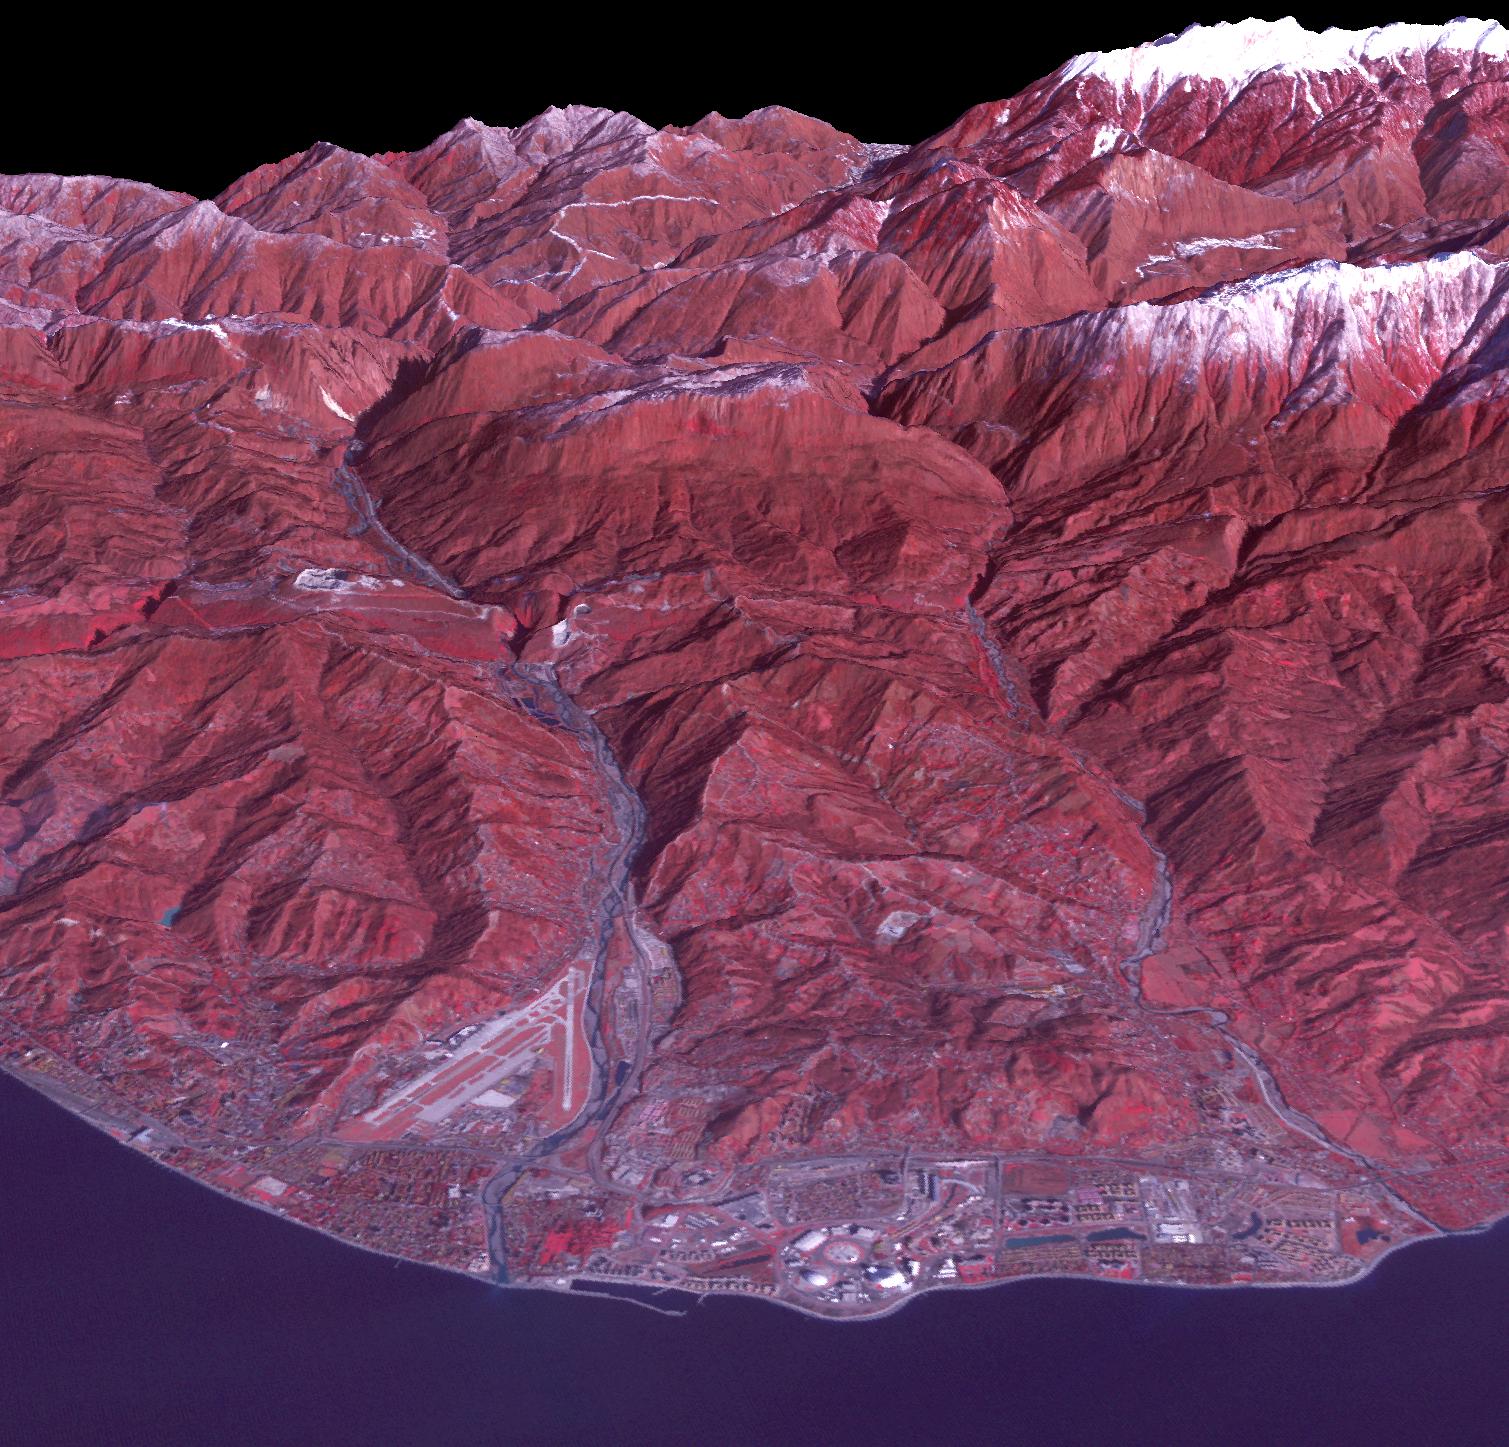

Sochi, Russia 2014

Sochi, Russia Winter Olympic Sites (Coastal Cluster) The Black Sea resort of Sochi, Russia, is the warmest city ever to host the Winter Olympic Games, which open on Feb. 7, 2014, and run through Feb. 23. This north-looking image, acquired on Jan. 4, 2014, by the Advanced Spaceborne Thermal Emission and Reflection Radiometer (ASTER) instrument on NASA's Terra spacecraft, shows the Sochi Olympic Park Coastal Cluster -- the circular area on the shoreline in the bottom center of the image -- which was built for Olympic indoor sports. Even curling has its own arena alongside multiple arenas for hockey and skating. The Olympic alpine events will take place at the Mountain Cluster, located in a snow-capped valley at the top right of the image. Sochi itself, a city of about 400,000, is not visible in the picture. It's farther west (left) along the coast, past the airport at bottom left. In the image, red indicates vegetation, white is snow, buildings are gray and the ocean is dark blue. The area imaged is about 15 miles (24 kilometers) from west to east (left to right) at the coastline and 25 miles (41 kilometers) from front to back. Height is exaggerated 1.5 times. The image was created from the ASTER visible and near-infrared bands, draped over ASTER-derived digital elevation data. With its 14 spectral bands from the visible to the thermal infrared wavelength region and its high spatial resolution of 15 to 90 meters (about 50 to 300 feet), ASTER images Earth to map and monitor the changing surface of our planet. ASTER is one of five Earth-observing instruments launched Dec. 18, 1999, on Terra. The instrument was built by Japan's Ministry of Economy, Trade and Industry. A joint U.S./Japan science team is responsible for validation and calibration of the instrument and data products. The broad spectral coverage and high spectral resolution of ASTER provides scientists in numerous disciplines with critical information for surface mapping and monitoring of dynamic conditions and temporal change. Example applications are: monitoring glacial advances and retreats; monitoring potentially active volcanoes; identifying crop stress; determining cloud morphology and physical properties; wetlands evaluation; thermal pollution monitoring; coral reef degradation; surface temperature mapping of soils and geology; and measuring surface heat balance. The U.S. science team is located at NASA's Jet Propulsion Laboratory, Pasadena, Calif. The Terra mission is part of NASA's Science Mission Directorate, Washington, D.C.

Credit: NASA/GSFC/METI/ERSDAC/JAROS, and U.S./Japan ASTER Science Team